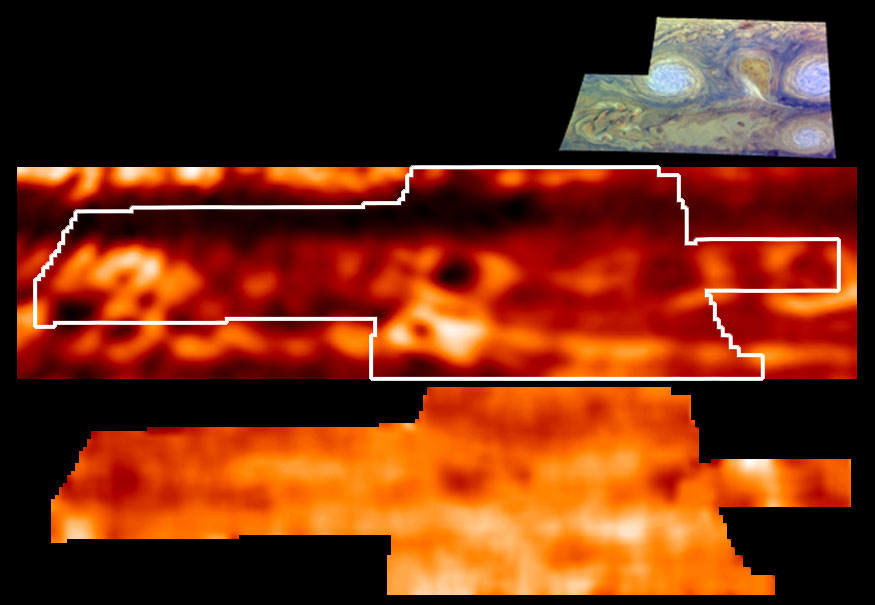

Jupiter’s Temperatures

This is one of the highest resolution images ever recorded of Jupiter’s temperature field. It was obtained by NASA’s Galileo mission, with its Photopolarimeter-Radiometer (PPR) experiment, during the sixth of its 10 orbits around Jupiter to date. This map, shown in the lower panel, indicates the forces powering Jovian winds, and differentiates between areas of strongest upwelling and downwelling winds in the upper part of the atmosphere where winds are strong. The map is based on measurements from the PPR’s 27-micron wavelength channel. A ground-based image from the NASA Infrared Telescope Facility, atop Mauna Kea, Hawaii, showing thermal emission from holes in clouds at 4.85 microns, is shown in the middle panel for reference, with the outline of the area covered by the PPR. The upper panel shows the area covered by the Galileo Solid State Imager (SSI) also during the sixth orbit.

Galileo’s observations of the atmosphere targeted specific Jovian features, including the Great Red Spot and similar, but smaller, “storms

Credit: NASA/JPL